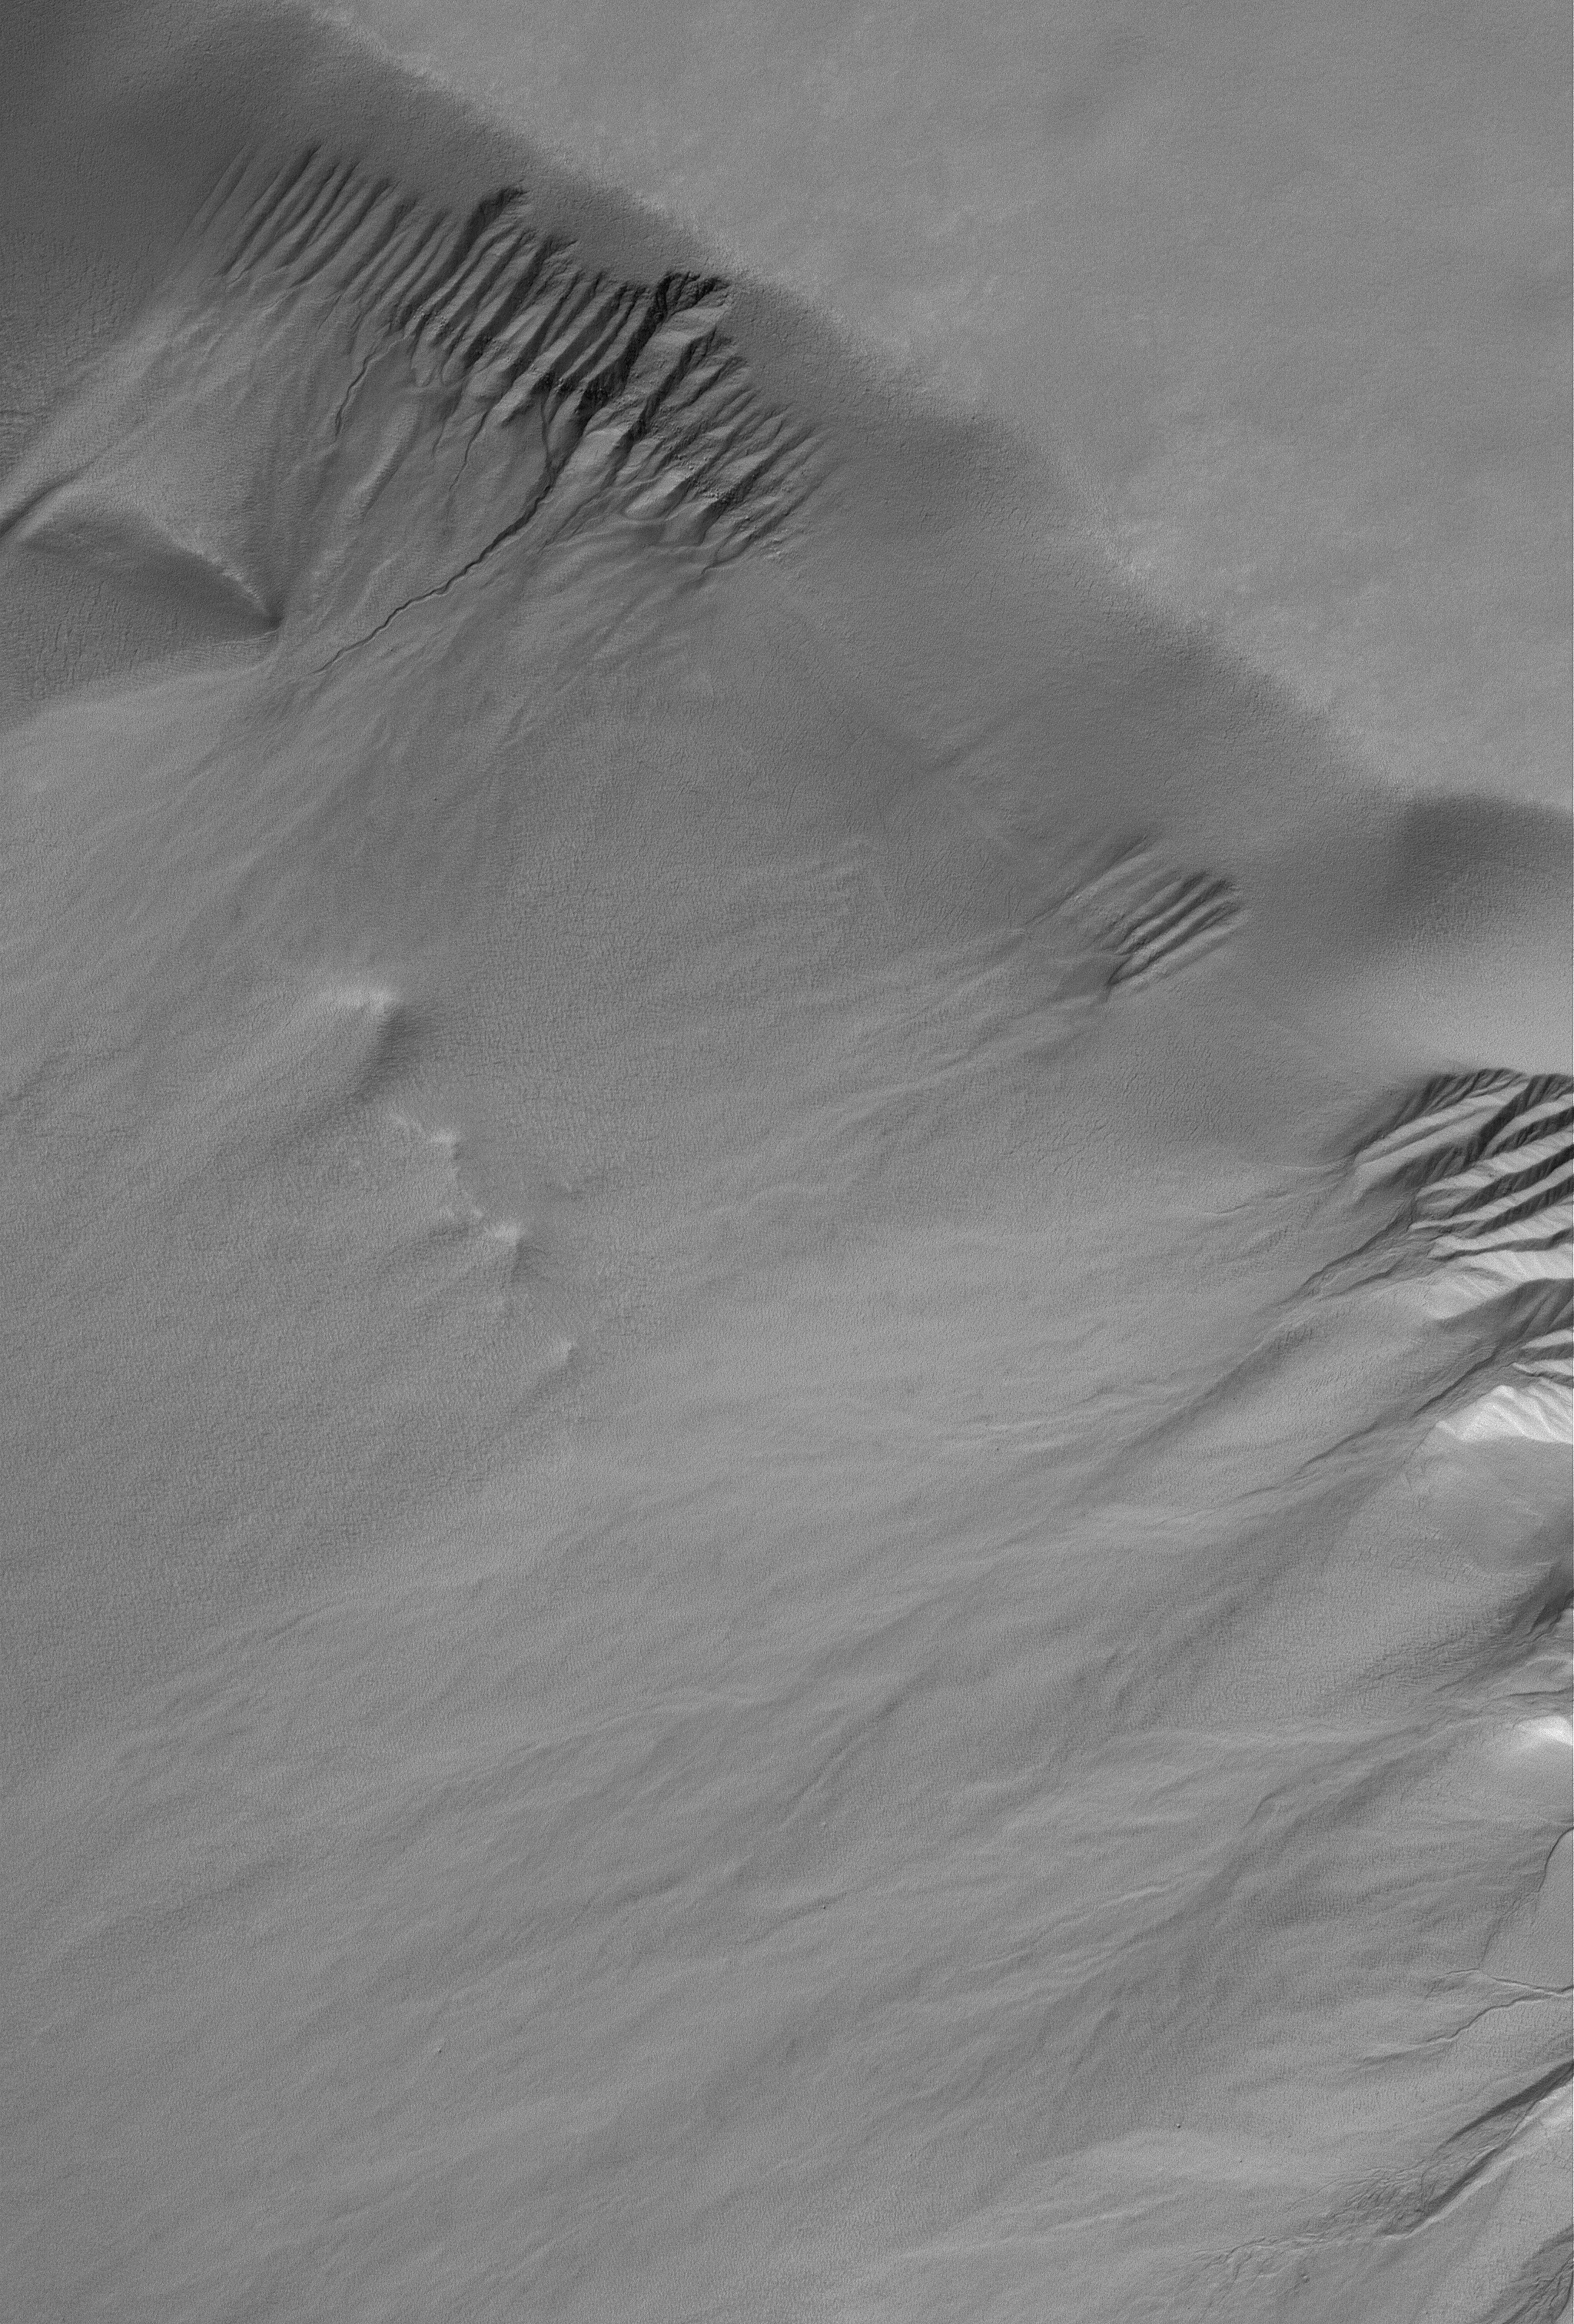

South High-latitude Gullies

1 February 2006
This Mars Global Surveyor (MGS) Mars Orbiter Camera (MOC) image shows a suite of gullies on a scarp in Lyell Crater.

Location near: 69.7°S, 14.0°W
Image width: ~3 km (~1.9 mi)
Illumination from: upper left
Season: Southern Summer

Credit: NASA/JPL/Malin Space Science Systems